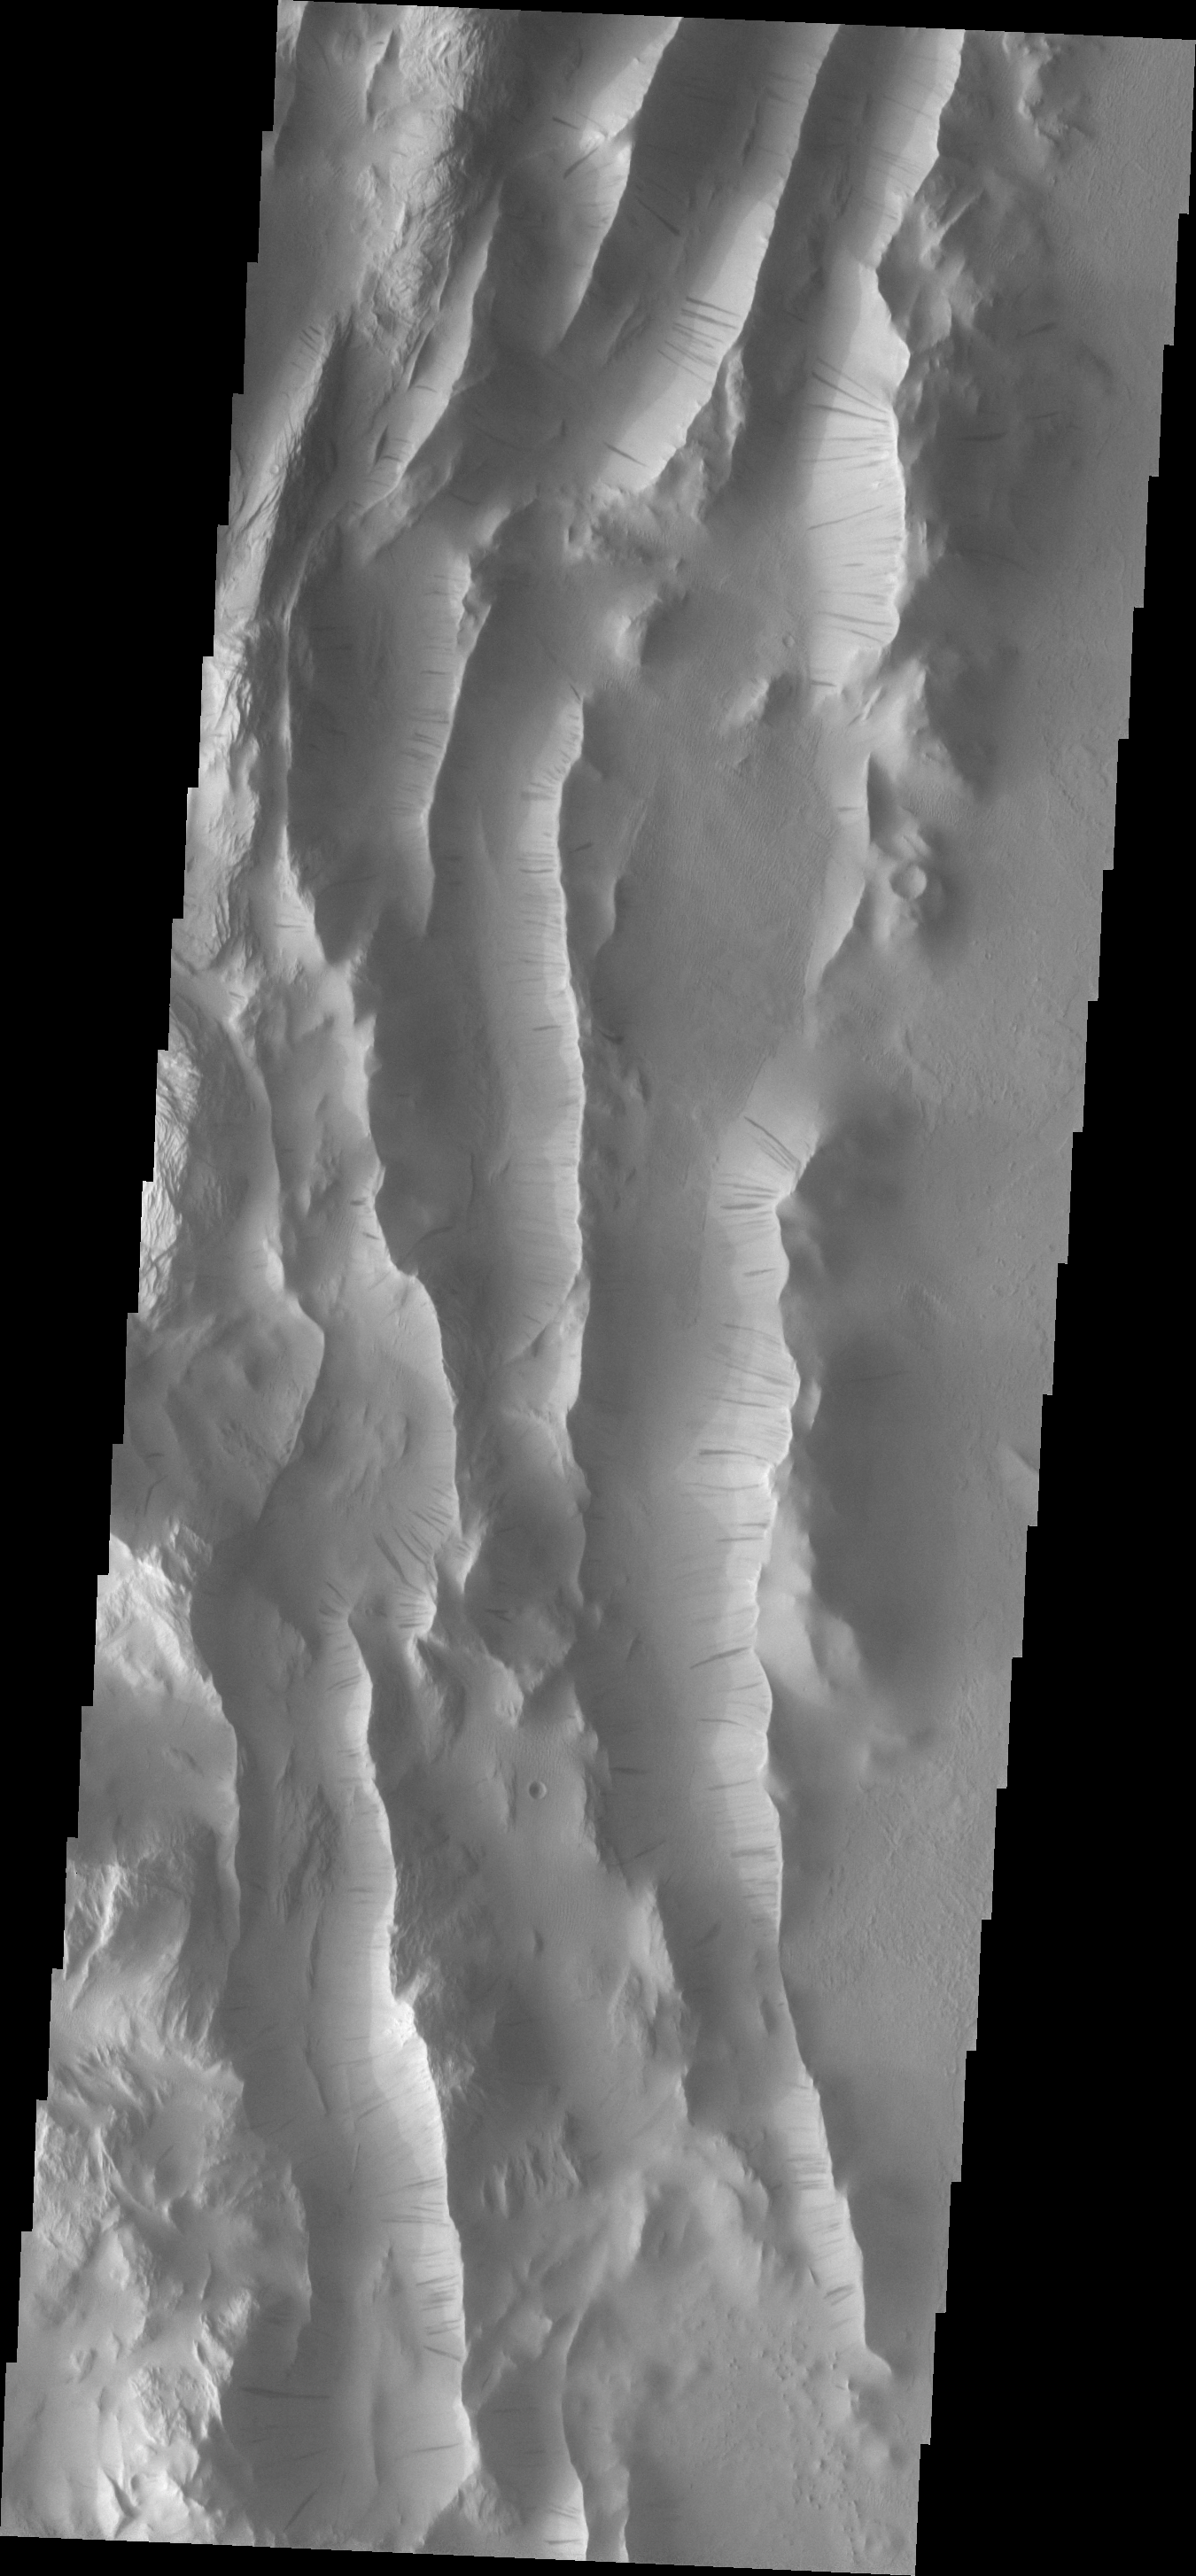

Lycus Sulci

This VIS image shows a small portion of the Lycus Sulci region that surrounds Olympus Mons on its north and western flanks. The ridges of the Sulci host numerous dark slope streaks.

Image information: VIS instrument. Latitude 27.6N, Longitude 228.7E. 19 meter/pixel resolution.

Please see the THEMIS Data Citation Note for details on crediting THEMIS images.

Note: this THEMIS visual image has not been radiometrically nor geometrically calibrated for this preliminary release. An empirical correction has been performed to remove instrumental effects. A linear shift has been applied in the cross-track and down-track direction to approximate spacecraft and planetary motion. Fully calibrated and geometrically projected images will be released through the Planetary Data System in accordance with Project policies at a later time.

NASA’s Jet Propulsion Laboratory manages the 2001 Mars Odyssey mission for NASA’s Office of Space Science, Washington, D.C. The Thermal Emission Imaging System (THEMIS) was developed by Arizona State University, Tempe, in collaboration with Raytheon Santa Barbara Remote Sensing. The THEMIS investigation is led by Dr. Philip Christensen at Arizona State University. Lockheed Martin Astronautics, Denver, is the prime contractor for the Odyssey project, and developed and built the orbiter. Mission operations are conducted jointly from Lockheed Martin and from JPL, a division of the California Institute of Technology in Pasadena.

Credit: NASA/JPL/ASU